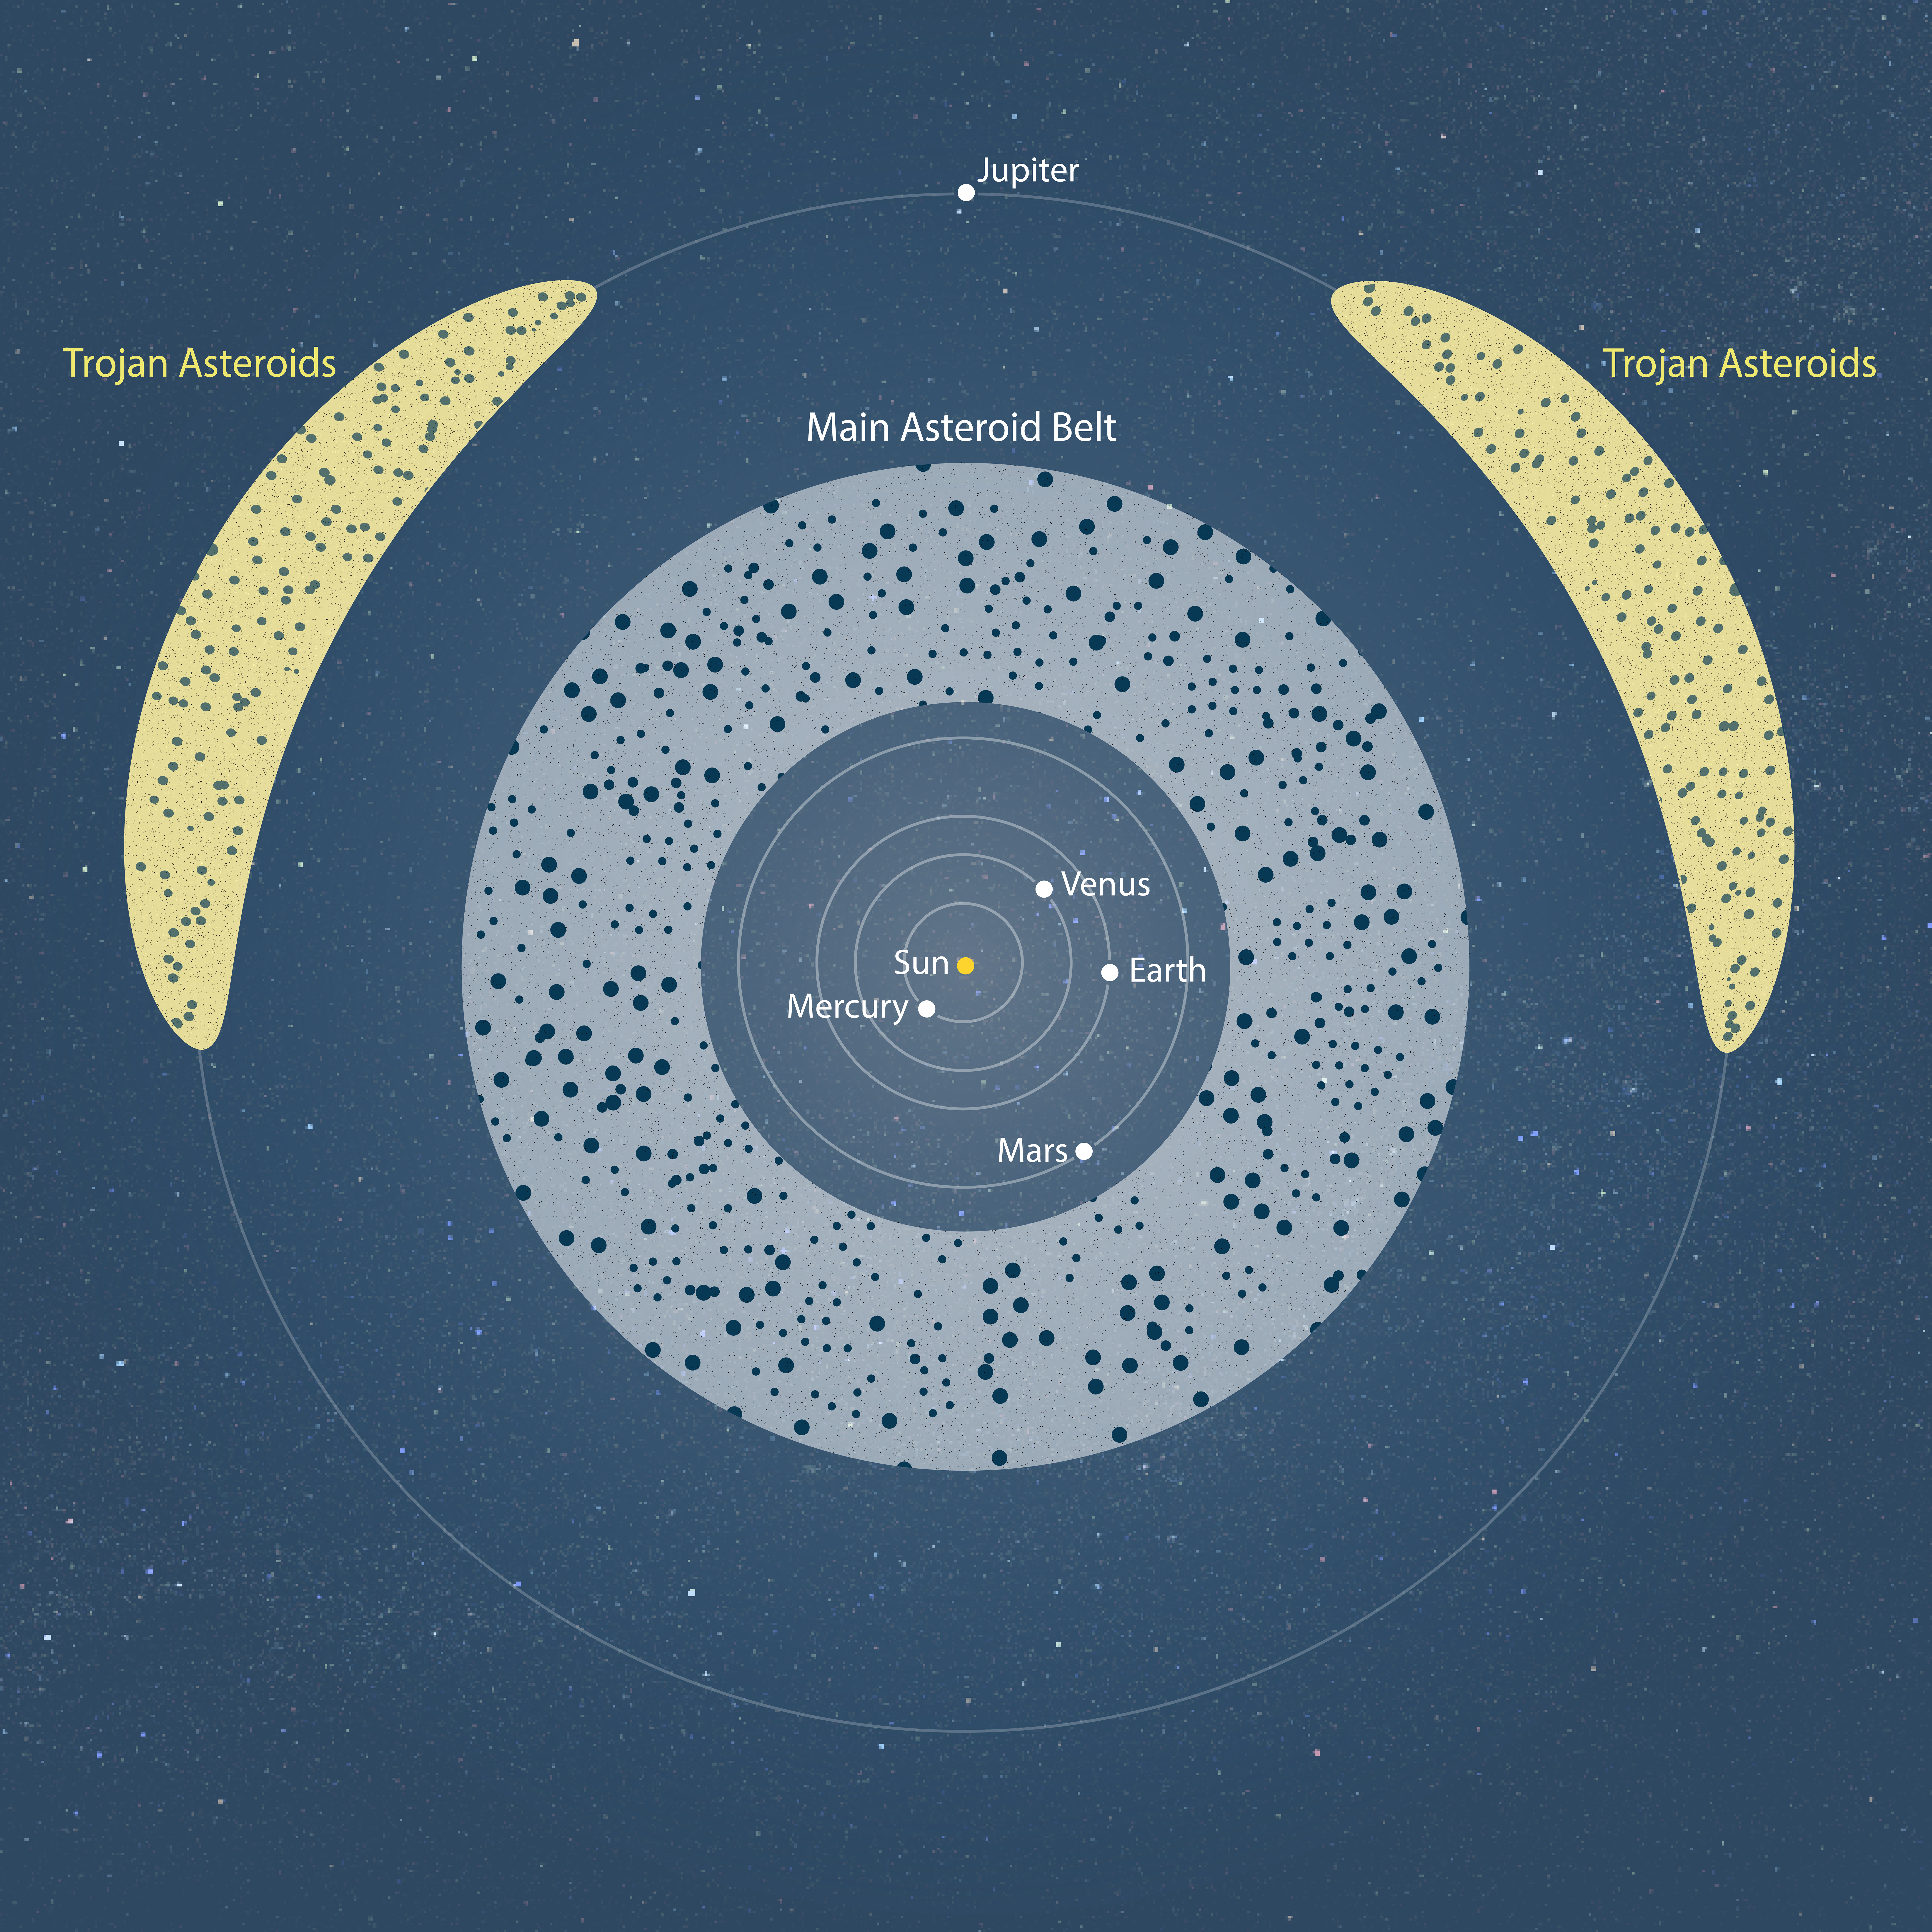

Illustration of Asteroid Belts

The main asteroid belt lies between Mars and Jupiter, and Trojan asteroids both lead and follow Jupiter. Scientists now know that asteroids were the original "building blocks" of the inner planets. Those that remain are airless rocks that failed to adhere to one another to become larger bodies as the solar system was forming 4.6 billion years ago.

Credit: Illustration: NASA, ESA, Joseph Olmsted (STScI)